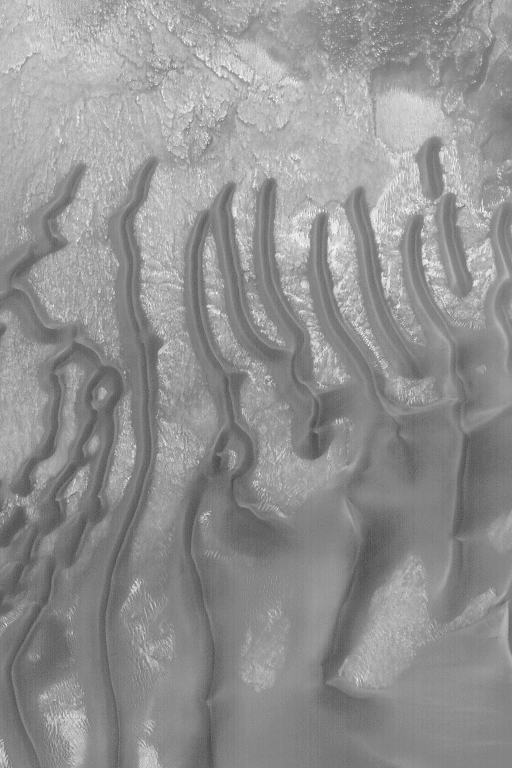

Sand Dunes in Noachis Terra

11 February 2004
This Mars Global Surveyor (MGS) Mars Orbiter Camera (MOC) image shows dark-toned sand dunes in a crater in eastern Noachis Terra. Most big martian dunes tend to be dark, as opposed to the more familiar light-toned dunes of Earth. This difference is a product of the composition of the dunes; on Earth, most dunes contain abundant quartz. Quartz is usually clear (transparent), though quartz sand grains that have been kicked around by wind usually develop a white, frosty surface. On Mars, the sand is mostly made up of the darker minerals that comprise iron- and magnesium-rich volcanic rocks–i.e., like the black sand beaches found on volcanic islands like Hawaii. Examples of dark sand dunes on Earth are found in central Washington state and Iceland, among other places. This picture is located near 49.0°S, 326.3°W. Sunlight illuminates this scene from the upper left; the image covers an area 3 km (1.9 mi) wide.

Credit: NASA/JPL/Malin Space Science Systems